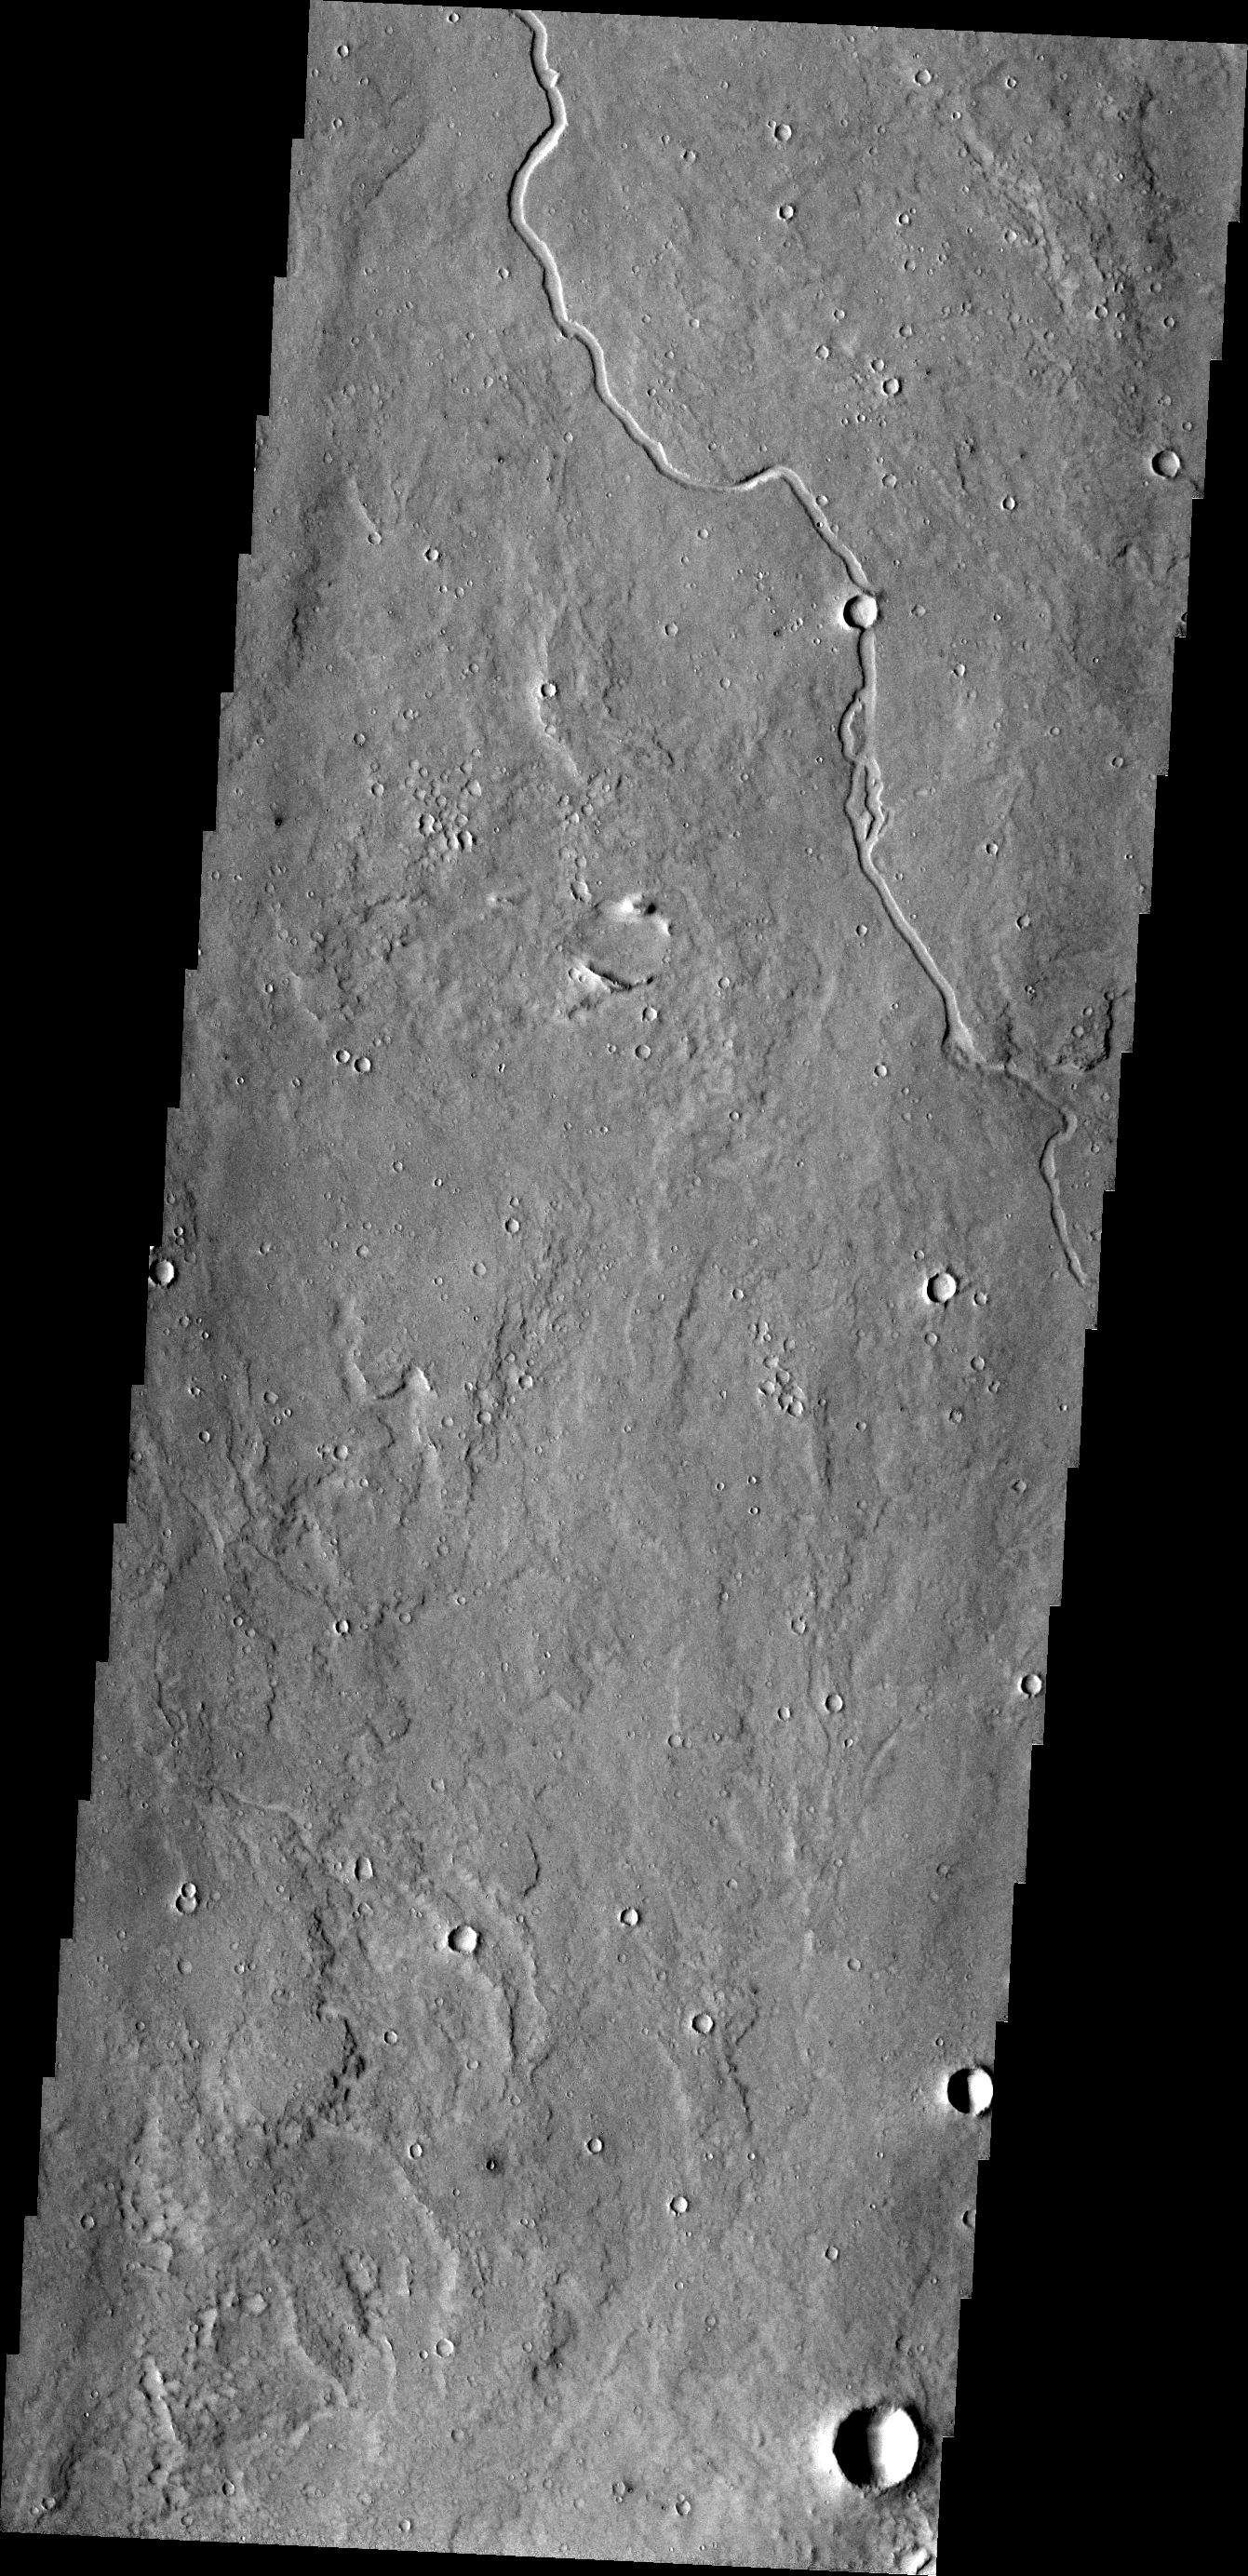

Elysium Planitia

This unnamed channel is located on the margin of Elysium Planitia and the Elysium volcanic complex.

Credit: NASA/JPL/ASU